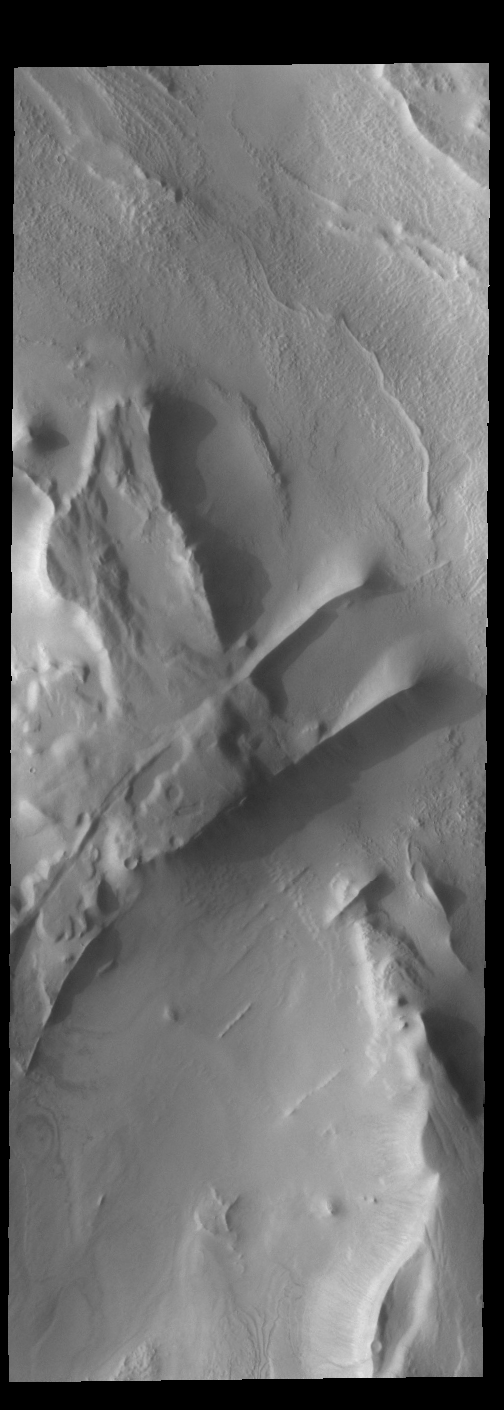

Cavi Angusti

This VIS image shows part of Cavi Angusti, a region of depressions near the south polar cap. The linear ridges in the image were likely formed by tectonic activity.

Credit: NASA/JPL-Caltech/ASU